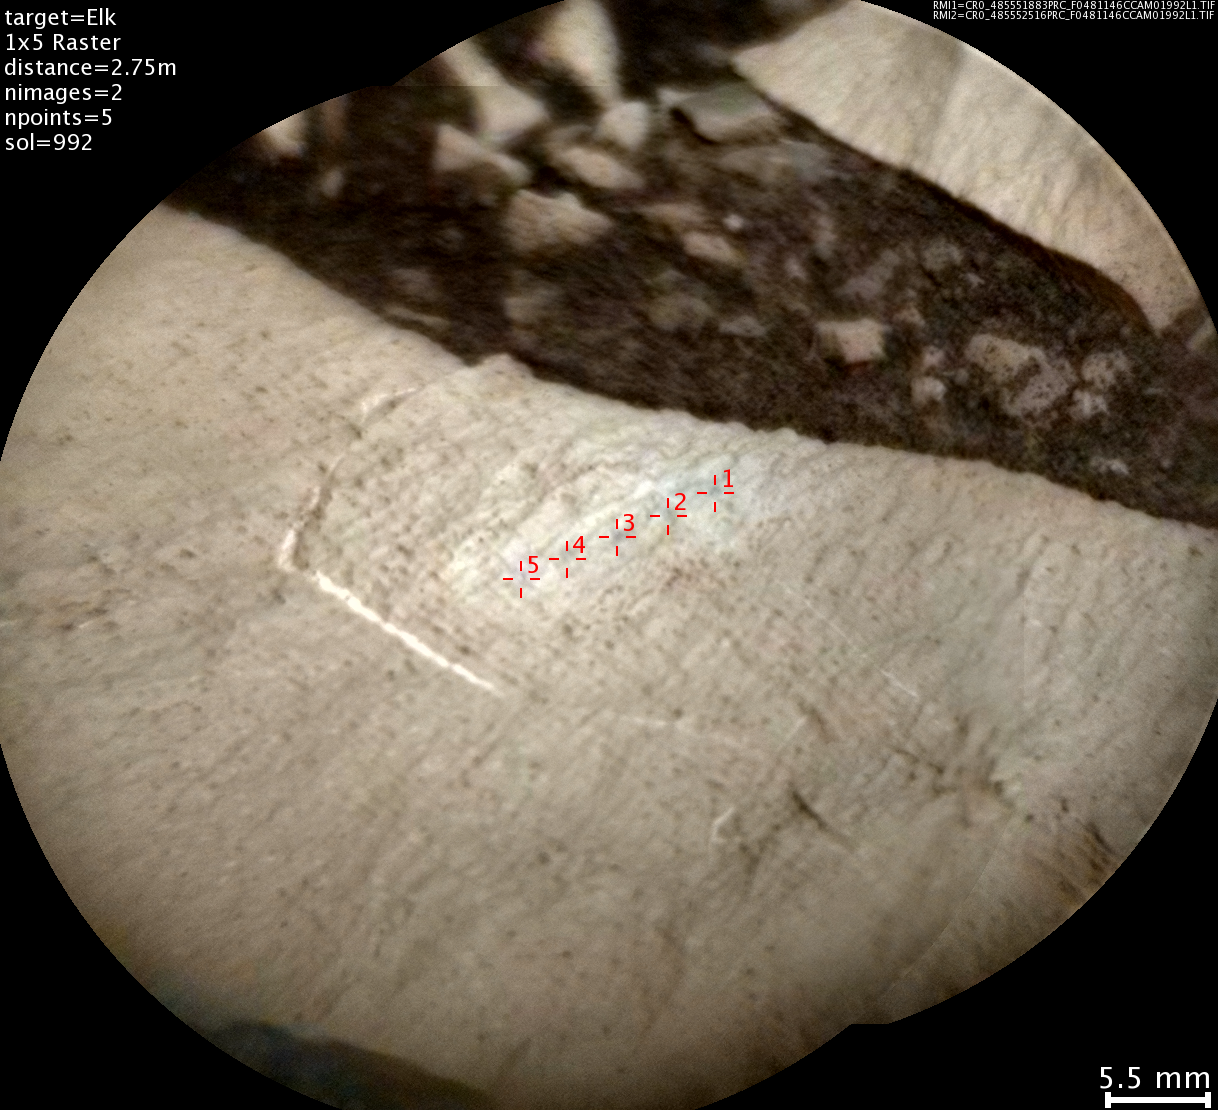

Details on Silica-Rich ‘Elk’ Target near ‘Marias Pass’

This image from the Chemistry and Camera (ChemCam) instrument on NASA’s Curiosity Mars rover shows detailed texture of a rock target called “Elk” on Mars’ Mount Sharp, revealing laminations that are present in much of the Murray Formation geological unit of lower Mount Sharp.

Researchers also used ChemCam’s laser and spectrometers to assess Elk’s composition and found it to be rich in silica.

The image covers a patch of rock surface about 2.8 inches (7 centimeters) across. It was taken on May 22, 2015, during the mission’s 992nd Martian day, or sol. ChemCam’s Remote Micro-Imager camera, on top of Curiosity’s mast, captured the image from a distance of about 9 feet (2.75 meters). Annotations in red identify five points on Elk that were hit with ChemCam’s laser. Each of the highlighted points is a location where ChemCam fired its laser 30 times to ablate a tiny amount of target material. By analyzing the light emitted from this laser-ablation, researchers can deduce the composition of that point. For some purposes, composition is presented as a combination of the information from multiple points on the same rock. However, using the points individually can track fine-scale variations in targets.

ChemCam is one of 10 instruments in Curiosity’s science payload. The U.S. Department of Energy’s Los Alamos National Laboratory, in Los Alamos, New Mexico, developed ChemCam in partnership with scientists and engineers funded by the French national space agency (CNES), the University of Toulouse and the French national research agency (CNRS).

Credit: NASA/JPL-Caltech/LANL/CNES/IRAP/LPGNantes/CNRS/IAS